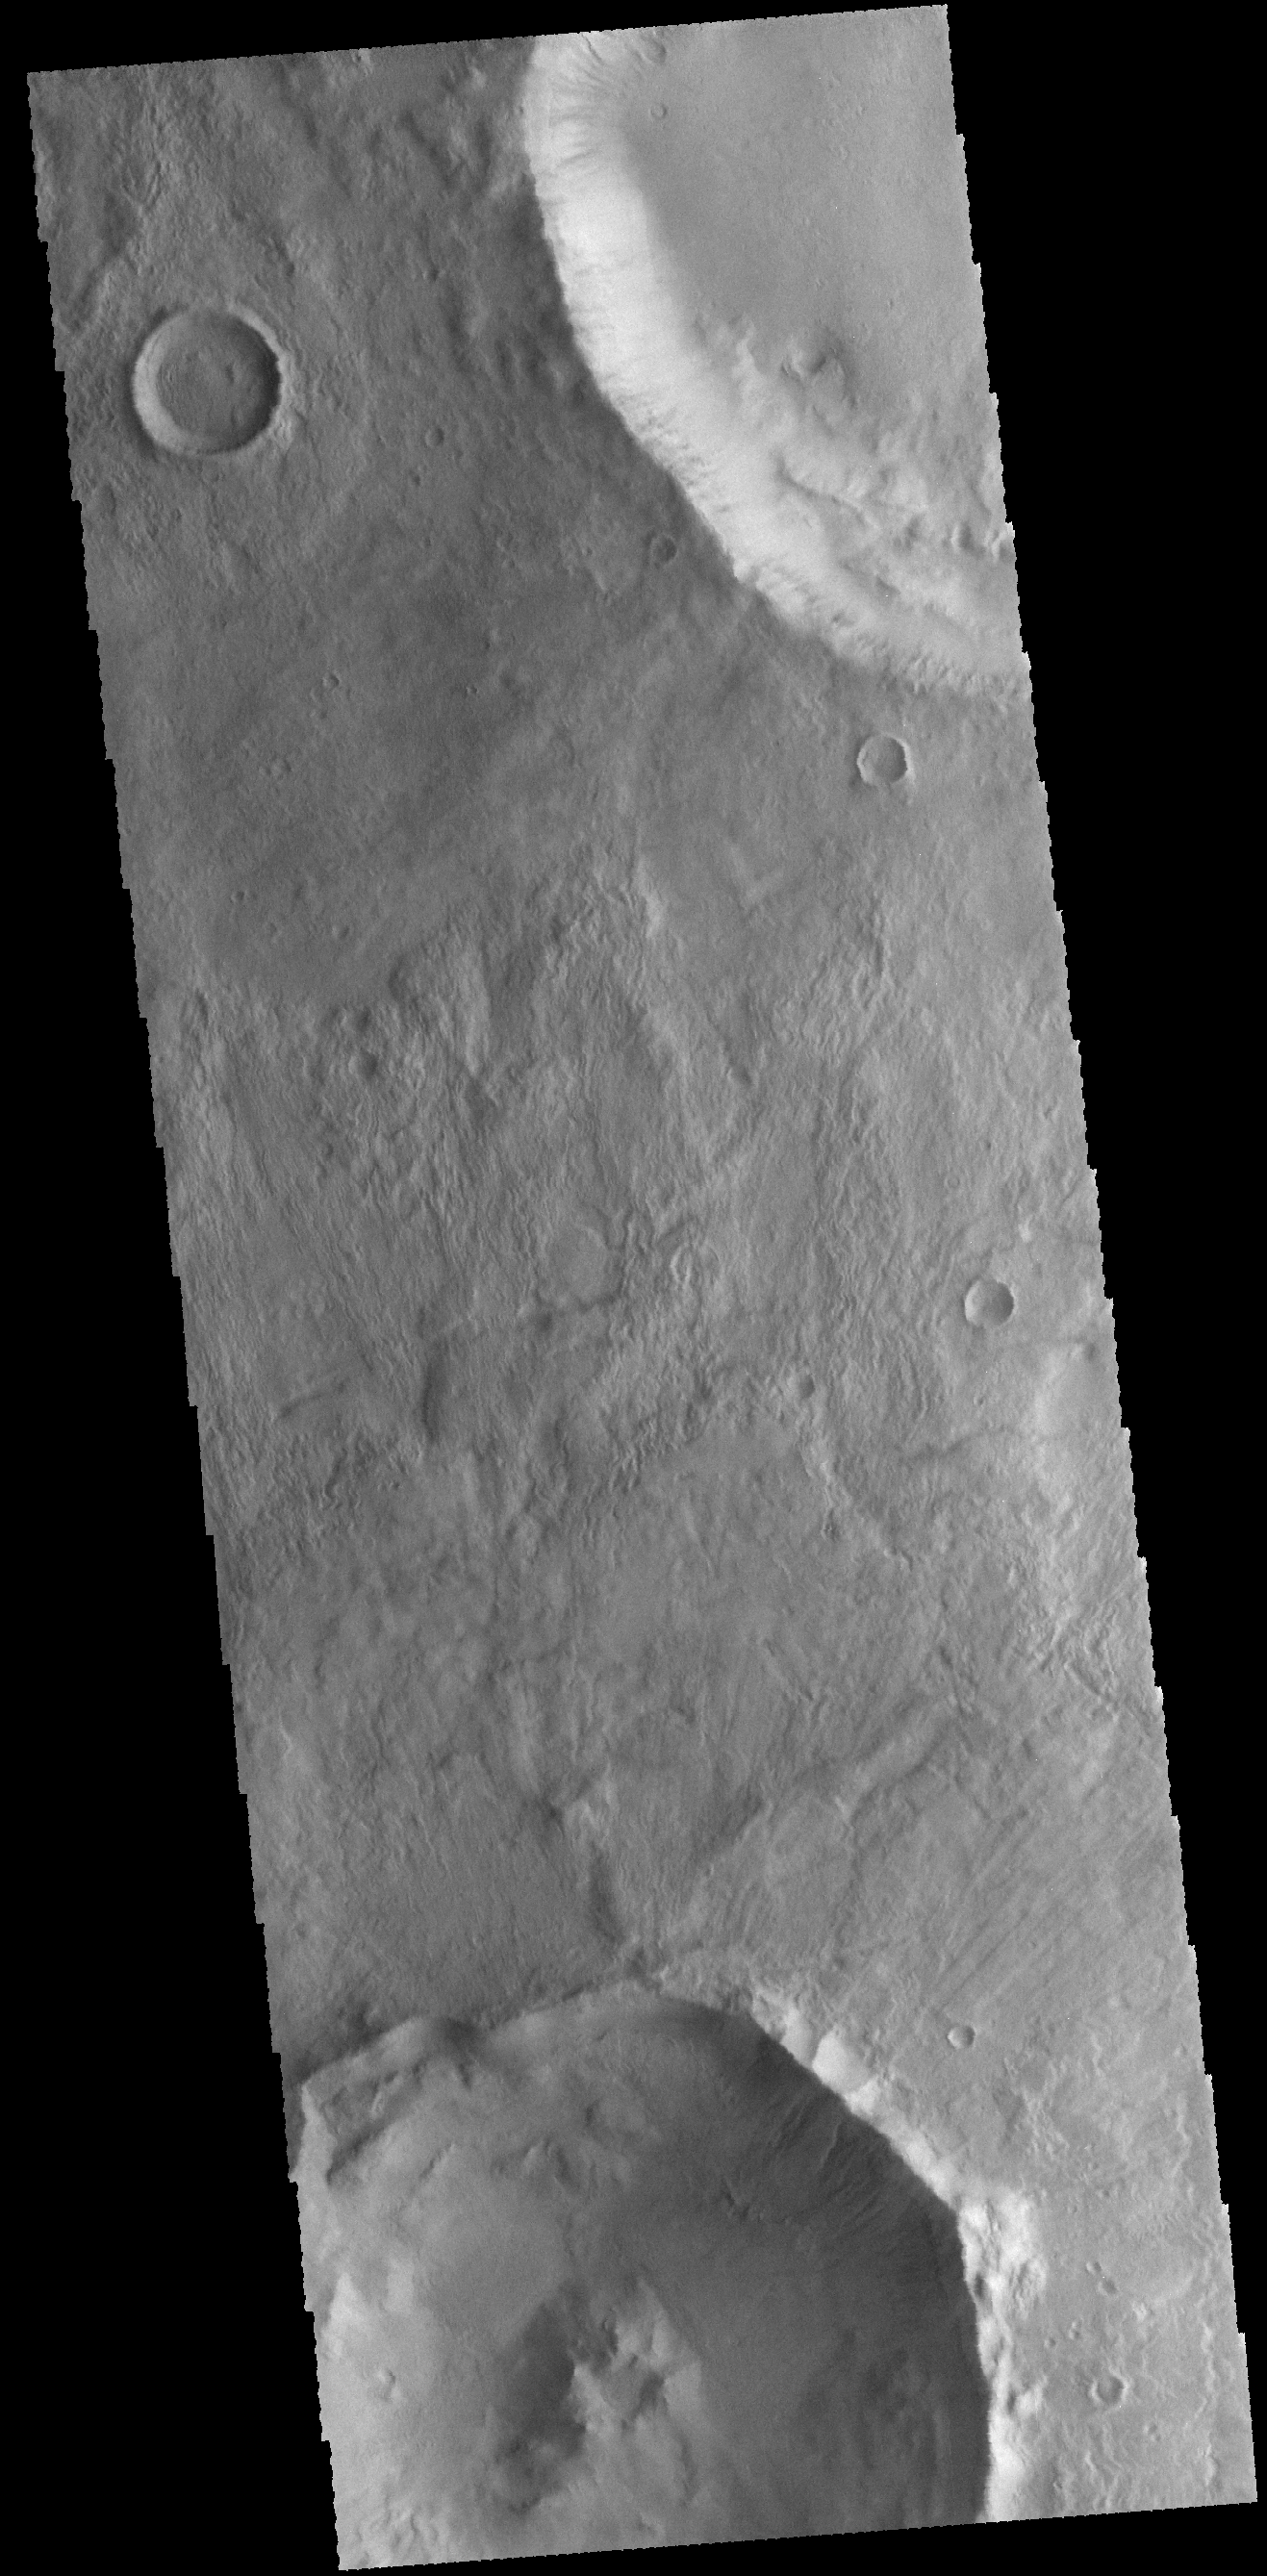

Craters

Today’s VIS image shows unnamed craters in Terra Sirenum.

Credit: NASA/JPL-Caltech/ASU